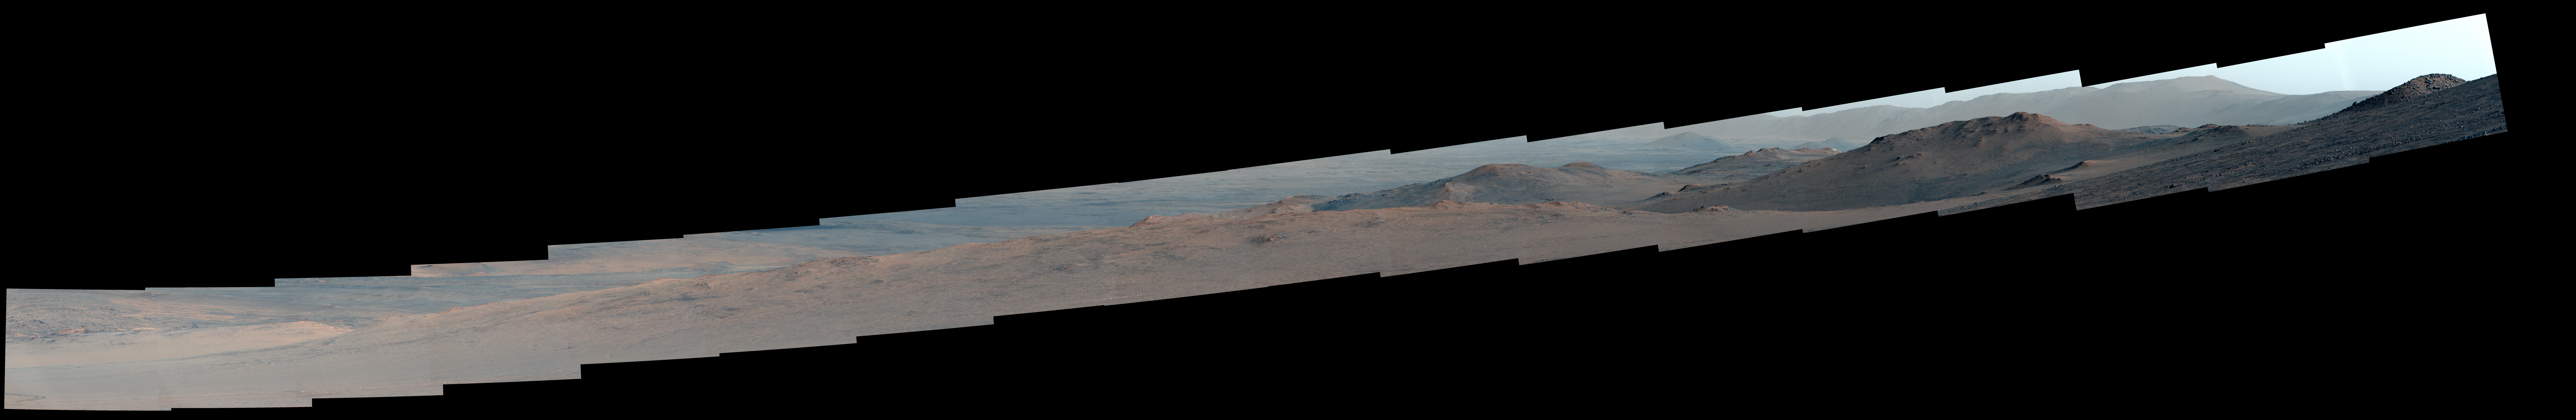

Proposed Route of Perseverance’s Northern Rim Science Campaign

NASA’s Perseverance Mars rover used its Mastcam-Z camera system to capture this view as it was ascending to the rim of Jezero Crater on Dec. 5, 2024, the 1,349th Martian day, or sol, of the mission. The scene shows just how steep some of the slopes leading to the crater rim can be.

Arizona State University leads the operations of the Mastcam-Z instrument, working in collaboration with Malin Space Science Systems in San Diego, on the design, fabrication, testing, and operation of the cameras, and in collaboration with the Niels Bohr Institute of the University of Copenhagen on the design, fabrication, and testing of the calibration targets.

A key objective for Perseverance’s mission on Mars is astrobiology, including the search for signs of ancient microbial life. The rover will characterize the planet’s geology and past climate, pave the way for human exploration of the Red Planet, and be the first mission to collect and cache Martian rock and regolith (broken rock and dust).

Subsequent NASA missions, in cooperation with ESA (European Space Agency), would send spacecraft to Mars to collect these sealed samples from the surface and return them to Earth for in-depth analysis.

The Mars 2020 Perseverance mission is part of NASA’s Moon to Mars exploration approach, which includes Artemis missions to the Moon that will help prepare for human exploration of the Red Planet.

NASA’s Jet Propulsion Laboratory, which is managed for the agency by Caltech in Pasadena, California, built and manages operations of the Perseverance rover.

Credit: NASA/JPL-Caltech/ASU/MSSS